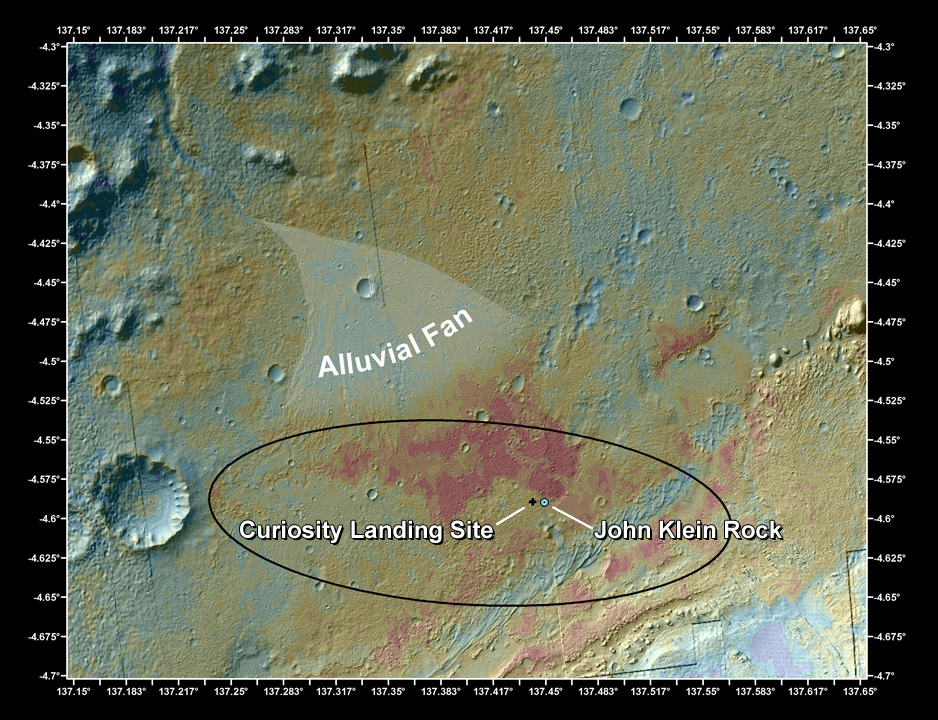

Location of John Klein Drill Site

This false-color map shows the area within Gale Crater on Mars, where NASA’s Curiosity rover landed on Aug. 5, 2012 PDT (Aug. 6, 2012 EDT) and the location where Curiosity collected its first drilled sample at the “John Klein” rock. The image merges topographic data with thermal inertia data that record the ability of the surface to hold onto heat. Red indicates a surface material that retains its heat longer into the evening than other areas, suggesting differences relative to its surroundings. Curiosity crossed the boundary from lower thermal inertia values to higher values on Sol 121 (the 121st Martian day of operations, which was Dec. 8, 2012, on Earth) while driving down into an area known as “Yellowknife Bay”. The black oval indicates the targeted landing area for the rover, known as the “landing ellipse,” and the black cross shows where the rover actually touched down at what has since been named the Bradbury Landing site. The blue circle indicates where the John Klein drill site is within the Yellowknife Bay area.

An alluvial fan, or fan-shaped deposit where debris spread out downslope, has been highlighted in lighter colors for better viewing. On Earth, alluvial fans often are formed by water flowing downslope. The John Klein outcrop is part of a geologic layer, known as “Sheepbed,” which is a mudstone with abundant evidence for ancient aqueous processes. It seems likely that sediments were transported downhill from the eroding crater rim and became part of alluvial fan systems. The materials then flowed out where water and sediments accumulated to form a habitable environment represented by the Sheepbed mudstone.

This image was obtained by the Thermal Emission Imaging System on NASA’s Odyssey orbiter.

NASA’s Jet Propulsion Laboratory, a division of Caltech in Pasadena, manages the project for NASA’s Science Mission Directorate, Washington, and built Curiosity and CheMin.

Credit: NASA/JPL-Caltech/ASU